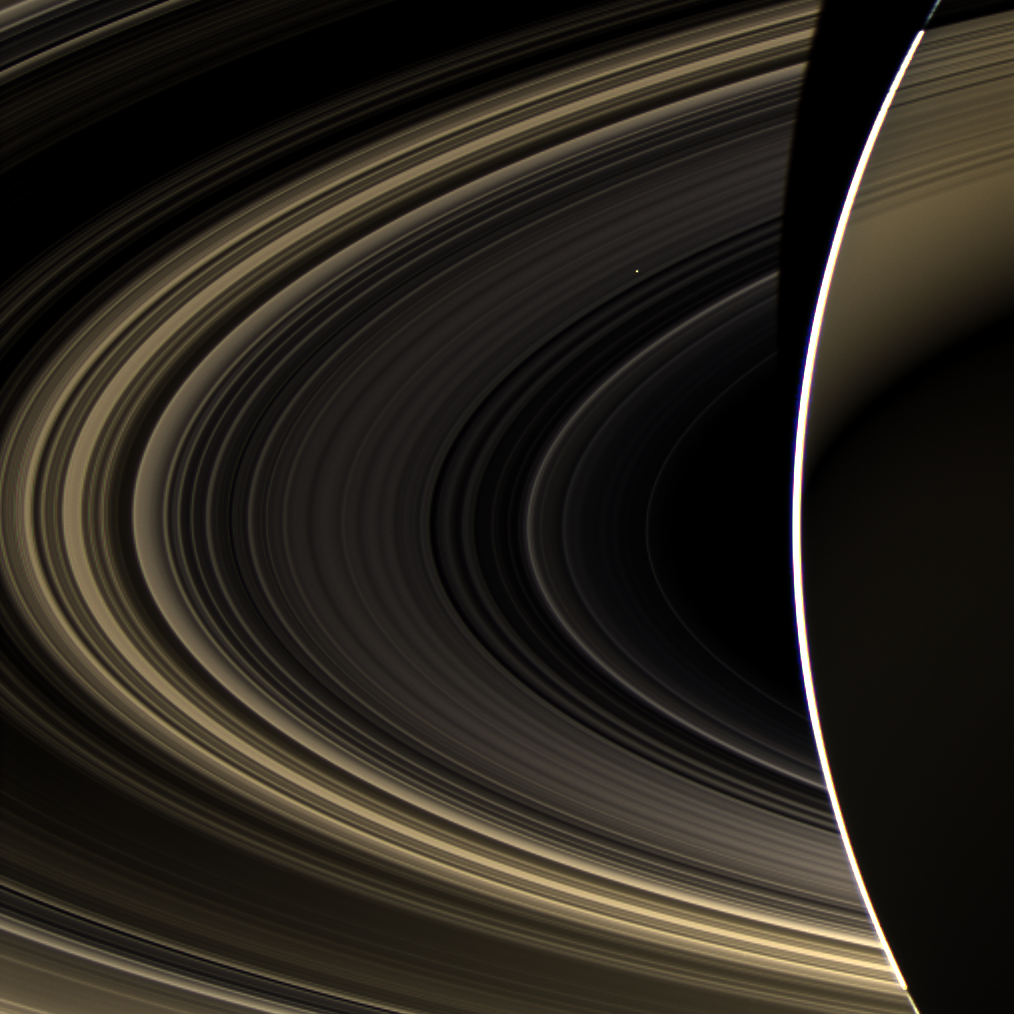

Cassini Spies Bright Venus from Saturn Orbit

Peering over the shoulder of giant Saturn, through its rings, and across interplanetary space, NASA’s Cassini spacecraft spies the bright, cloudy terrestrial planet, Venus. The vast distance from Saturn means that Venus only shows up as a white dot, just above and to the right of the image center.

Venus, along with Mercury, Earth, and Mars, is one of the rocky ‘terrestrial’ planets in the solar system that orbit relatively close to the sun. Though Venus has an atmosphere of carbon dioxide that reaches nearly 900 degrees Fahrenheit (500 degrees Celsius) and a surface pressure 100 times that of Earth, it is considered a twin to our planet because of their similar size, mass, rocky composition and orbit. Venus is covered in thick sulfuric acid clouds, making it very bright.

This view looks toward the unilluminated side of the rings from about 17 degrees below the ring plane. The image was taken in visible light with the Cassini spacecraft wide-angle camera on Nov. 10, 2012.

This is a true-color picture of Saturn and Venus. A false-color mosaic including an image very similar to this one can be seen at PIA14934.

The bright arc is the limb of Saturn. A portion of the rings is seen in silhouette against the face of Saturn, which itself is faintly illuminated by sunlight scattered off the rings. The view was obtained at a distance of approximately 498,000 miles (802,000 kilometers) from Saturn and at a sun-Saturn-spacecraft, or phase, angle of 178 degrees. Image scale is 28 miles (44 kilometers) per pixel.

The Cassini-Huygens mission is a cooperative project of NASA, the European Space Agency and the Italian Space Agency. The Jet Propulsion Laboratory, a division of the California Institute of Technology in Pasadena, manages the mission for NASA’s Science Mission Directorate, Washington, D.C. The Cassini orbiter and its two onboard cameras were designed, developed and assembled at JPL. The imaging operations center is based at the Space Science Institute in Boulder, Colo.

Credit: NASA/JPL-Caltech/Space Science Institute